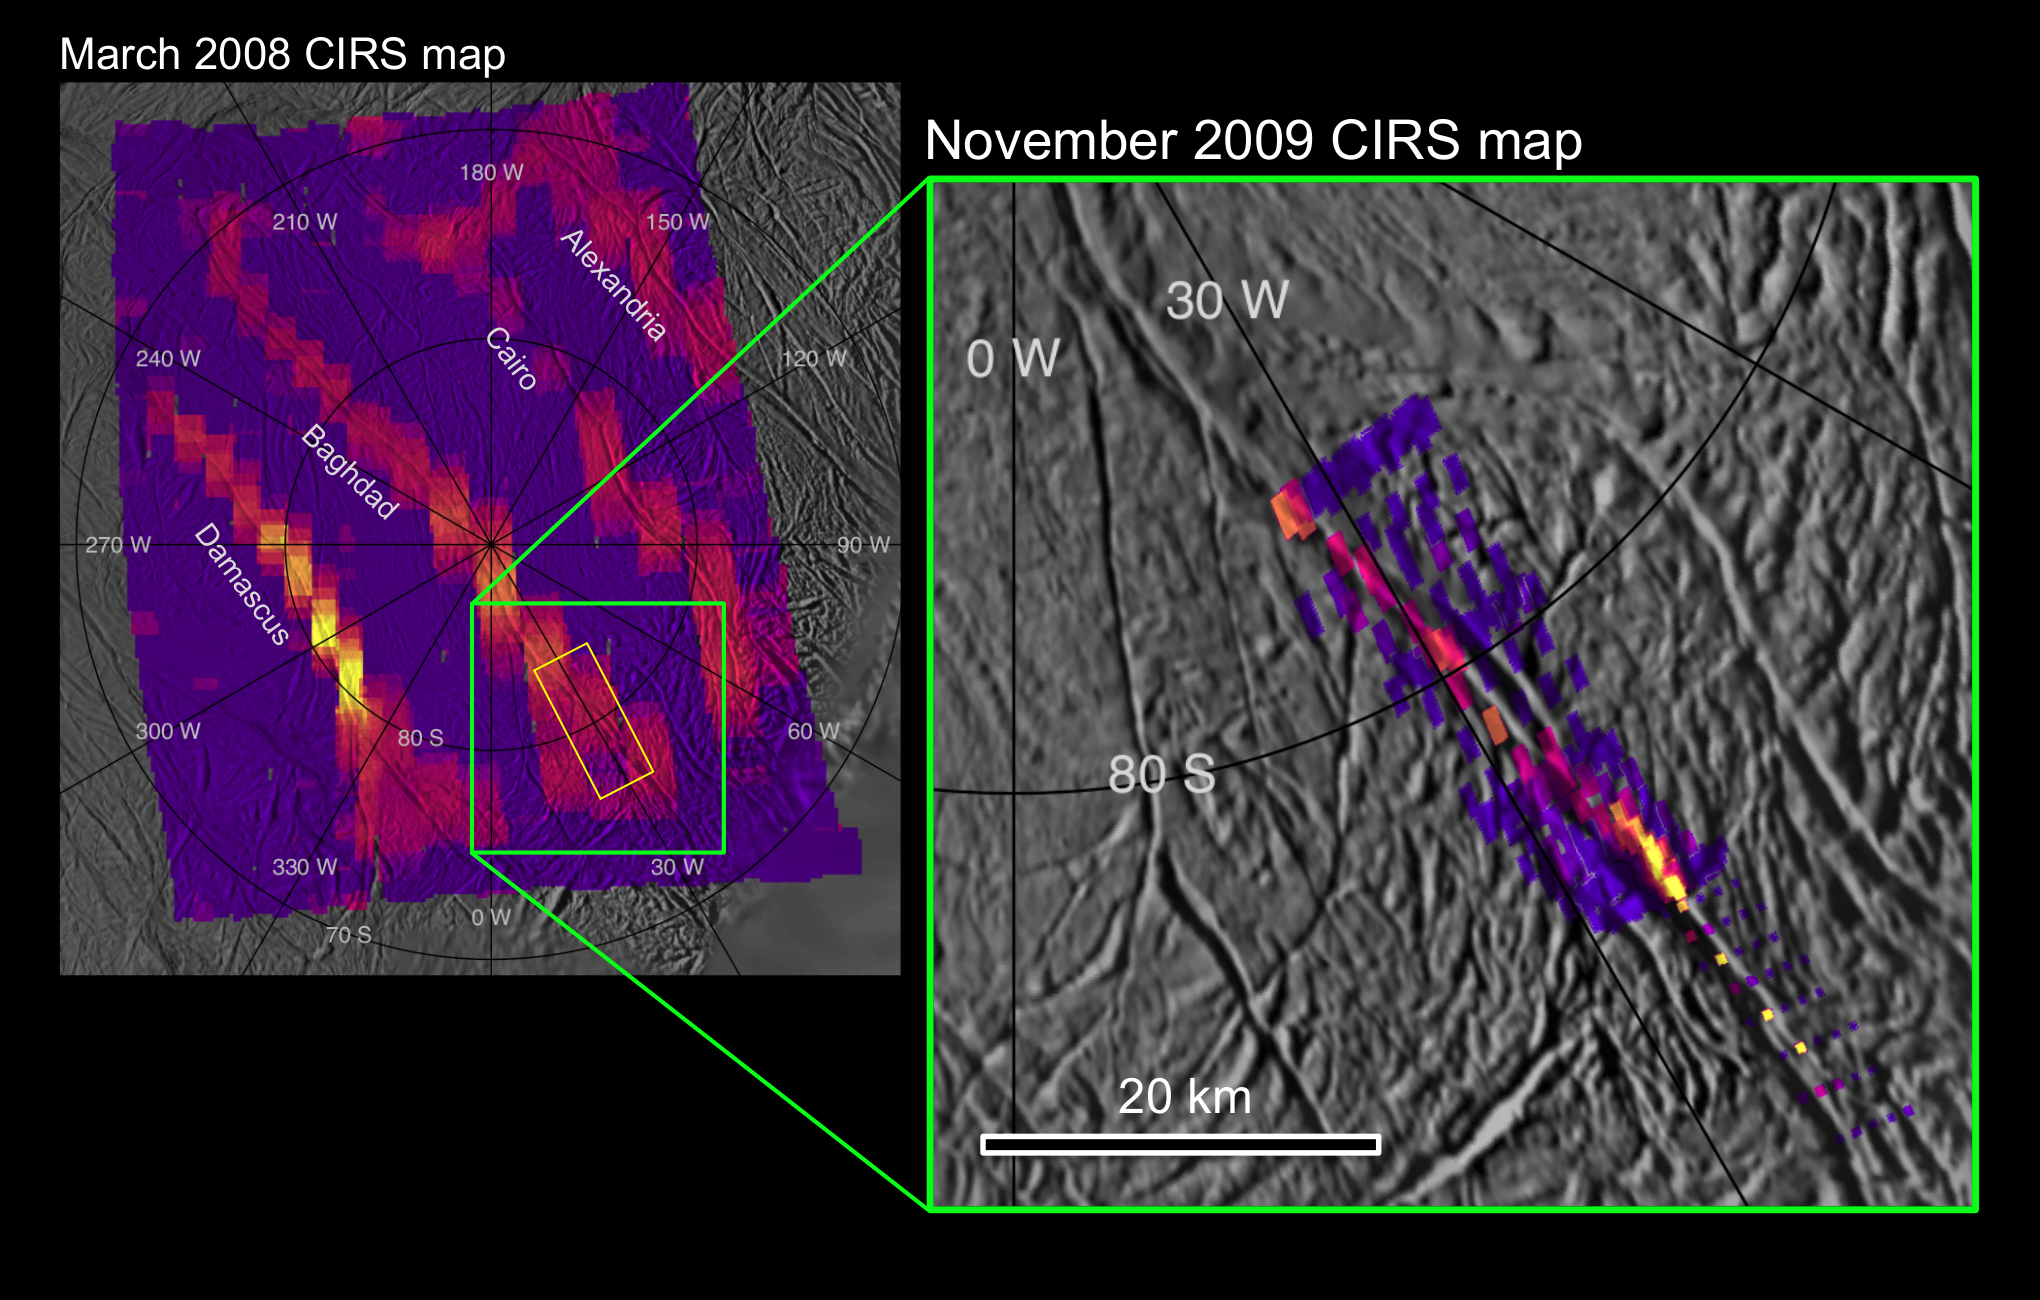

Zooming in on heat at Baghdad Sulcus

The right-hand image shows a dramatically improved view of heat radiation from a warm fissure near the south pole of Saturn’s icy moon Enceladus. It was obtained by NASA’s Cassini spacecraft during its Nov. 21, 2009, flyby of that moon. The fissure, named Baghdad Sulcus, is one of four so-called “tiger stripe” features that emit jets of water vapor and ice particles. The tiger stripe runs from the upper left to the lower right of the image. The infrared map, obtained by Cassini’s composite infrared spectrometer, is nearly 10 times more detailed than the image on the left, which was the best previous map of heat from the fissures. That image was obtained in March 2008.

The new data show that broad swaths of heat previously detected by the composite infrared spectrometer are confined to a narrow, intense region no more than a kilometer (half a mile) wide along the fracture. The thermal image also reveals that the strength of the signal varies considerably along the length of this fissure segment. The composite infrared spectrometer data indicate that the temperature along Baghdad Sulcus reached more than 180 Kelvin (about minus 140 degrees Fahrenheit).

The new map shows how the surface glows at 10 to 16 micron wavelengths of radiation along a 40-kilometer (25-mile) length of Baghdad Sulcus. This covers a region about 10 kilometers to 5 kilometers (6 miles to 3 miles) in width, with the smallest features on the thermal map measuring less than 1 kilometer (half a mile) across. The older March 2008 map covered a larger area but showed no details smaller than about 5 to 9 kilometers (3 to 6 miles) across. The approximate area covered by the November 2009 scan is shown on the March 2008 map by a green rectangle.

The brightest colors in both maps do not correspond directly to the higher temperatures, but rather to a combination of higher temperatures and larger areas of warm surface material. The intensity of heat radiation increases as the color shades from violet to red to orange to yellow. No internal heat was detected in the darkest violet regions, and uncolored regions were not mapped by Cassini’s composite infrared spectrometer. The background image is derived from visible-light images taken by Cassini’s imaging science subsystem cameras in July 2005: alignment of the infrared data with the visible-light map is approximate.

Analysis of the total amount of infrared energy and the relative amounts of radiation measured at different wavelengths shows that the highest temperatures along Baghdad Sulcus are limited to a region no more than tens of meters (yards) across. Most of the heat measured by the infrared spectrometer probably arises from the warm flanks of the active fractures, rather than from the fractures themselves. The fractures themselves may be even warmer than the 180 Kelvin (minus 140 degrees Fahrenheit) detected — perhaps warm enough for liquid water to exist under the surface.

Cassini captured the data for this new mosaic during the spacecraft’s close flyby of the moon on Nov. 21, 2009, at a distance of approximately 2,000 to 3,000 kilometers (1,200 to 1,800 miles) from Enceladus. The closeness of the flyby and the speed at which the spacecraft swept past the moon meant that Cassini had to use its thrusters to rotate the spacecraft to track Enceladus, rather than using its slower but more accurate reaction wheels.

The Cassini-Huygens mission is a cooperative project of NASA, the European Space Agency and the Italian Space Agency. The Jet Propulsion Laboratory, a division of the California Institute of Technology in Pasadena, manages the mission for NASA’s Science Mission Directorate, Washington, D.C. The composite infrared Spectrometer team is based at NASA’s Goddard Space Flight Center, Greenbelt, Md., where the instrument was built.

Credit: NASA/JPL/GSFC/SWRI/SSI